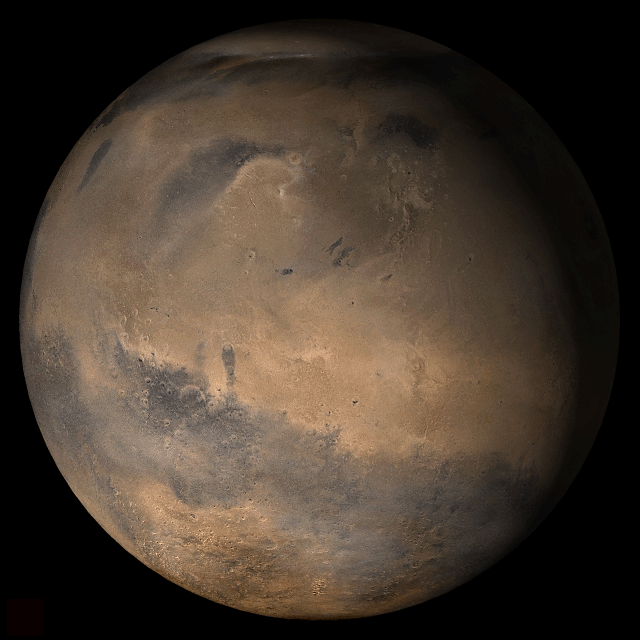

Mars at Ls 12°: Elysium/Mare Cimmerium

28 February 2006
This picture is a composite of Mars Global Surveyor (MGS) Mars Orbiter Camera (MOC) daily global images acquired at Ls 12° during a previous Mars year. This month, Mars looks similar, as Ls 12° occurred in mid-February 2006. The picture shows the Elysium/Mare Cimmerium face of Mars. Over the course of the month, additional faces of Mars as it appears at this time of year are being posted for MOC Picture of the Day. Ls, solar longitude, is a measure of the time of year on Mars. Mars travels 360° around the Sun in 1 Mars year. The year begins at Ls 0°, the start of northern spring and southern autumn.

Season: Northern Spring/Southern Autumn

Credit: NASA/JPL/Malin Space Science Systems